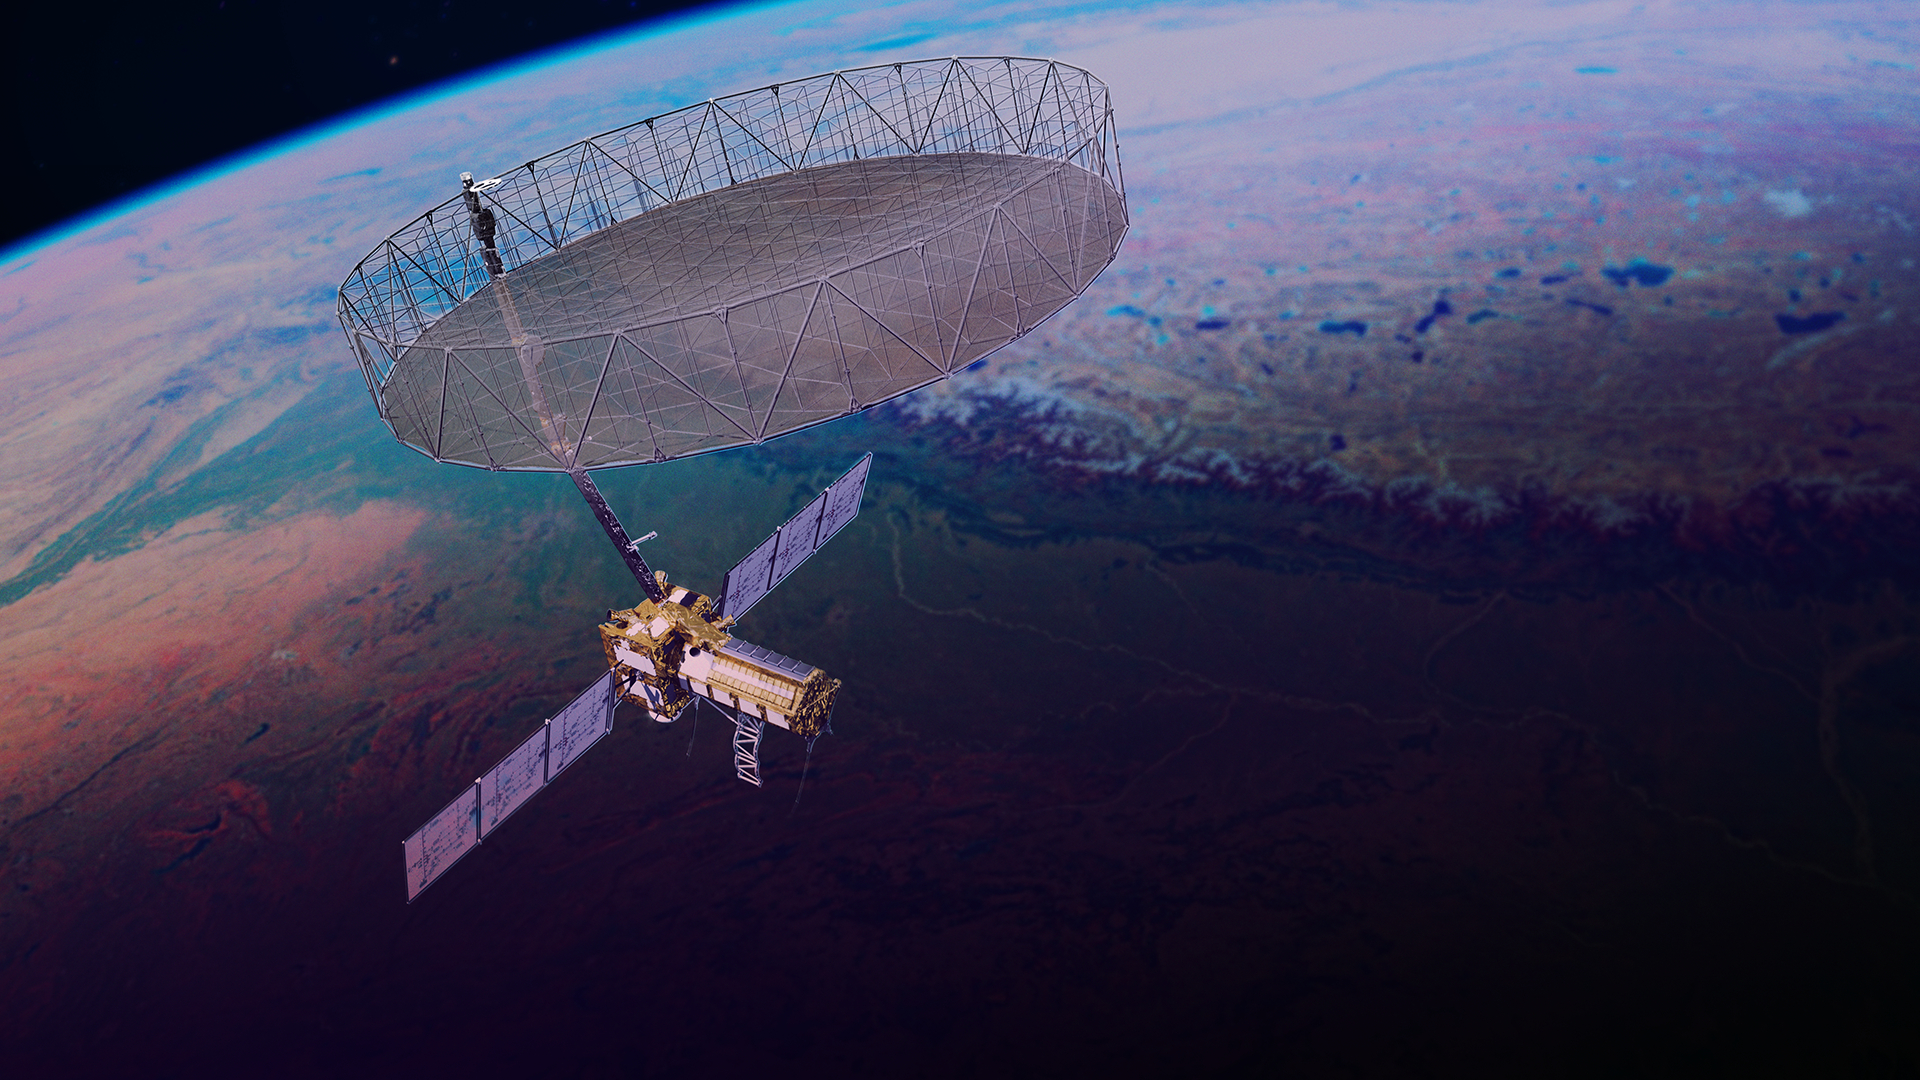

NISAR in Orbit (Artist’s Concept)

This artist’s concept depicts the NISAR satellite orbiting Earth. Short for NASA-ISRO Synthetic Aperture Radar, the mission is an equal collaboration between NASA and the Indian Space Research Organisation and marks the first time the two agencies have cooperated on hardware development for an Earth-observing mission.

Observations from NISAR will benefit humanity by helping researchers around the world better understand changes in our planet’s surface, including its ice sheets, glaciers, and sea ice. It also will capture changes in forest and wetland ecosystems and track movement and deformation of our planet’s crust by phenomena such as earthquakes, landslides, and volcanic activity. The global and rapid coverage from NISAR will provide unprecedented support for disaster response, producing data to assist in mitigating and assessing damage, with observations before and after catastrophic events available in short time frames.

NISAR launched from ISRO’s Satish Dhawan Space Centre on India’s southeastern coast on July 30, 2025.

Credit: NASA/JPL-Caltech